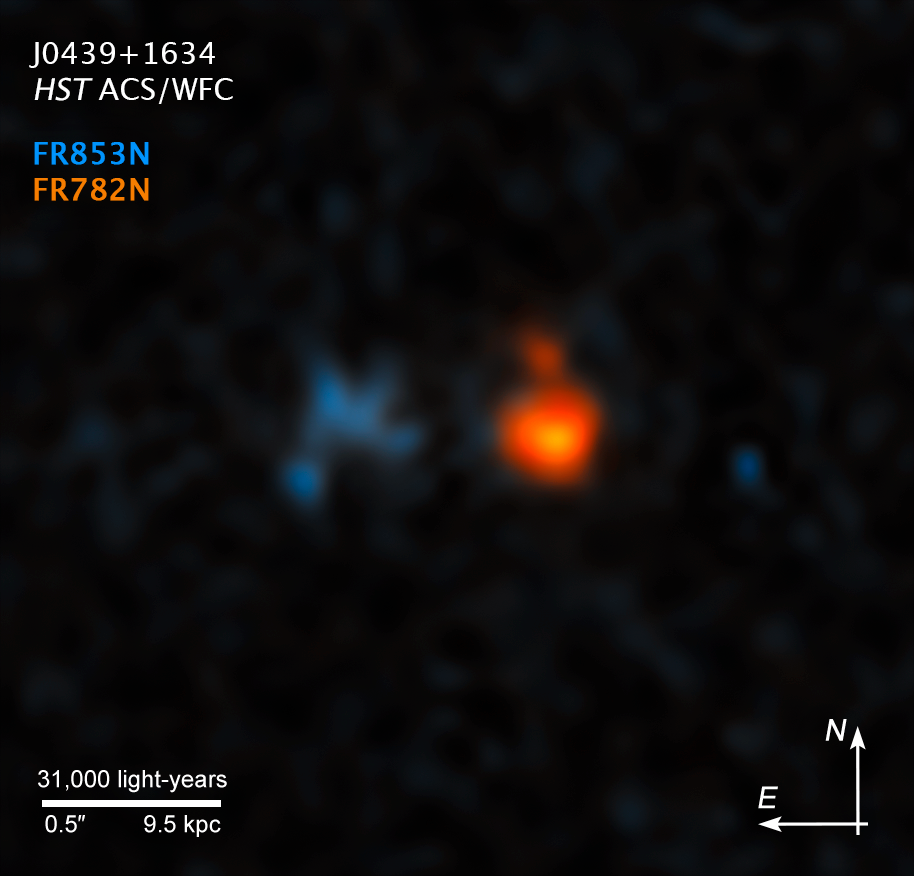

Compass Image for J0439+1634

Credit: NASA, ESA, and X. Fan (University of Arizona)